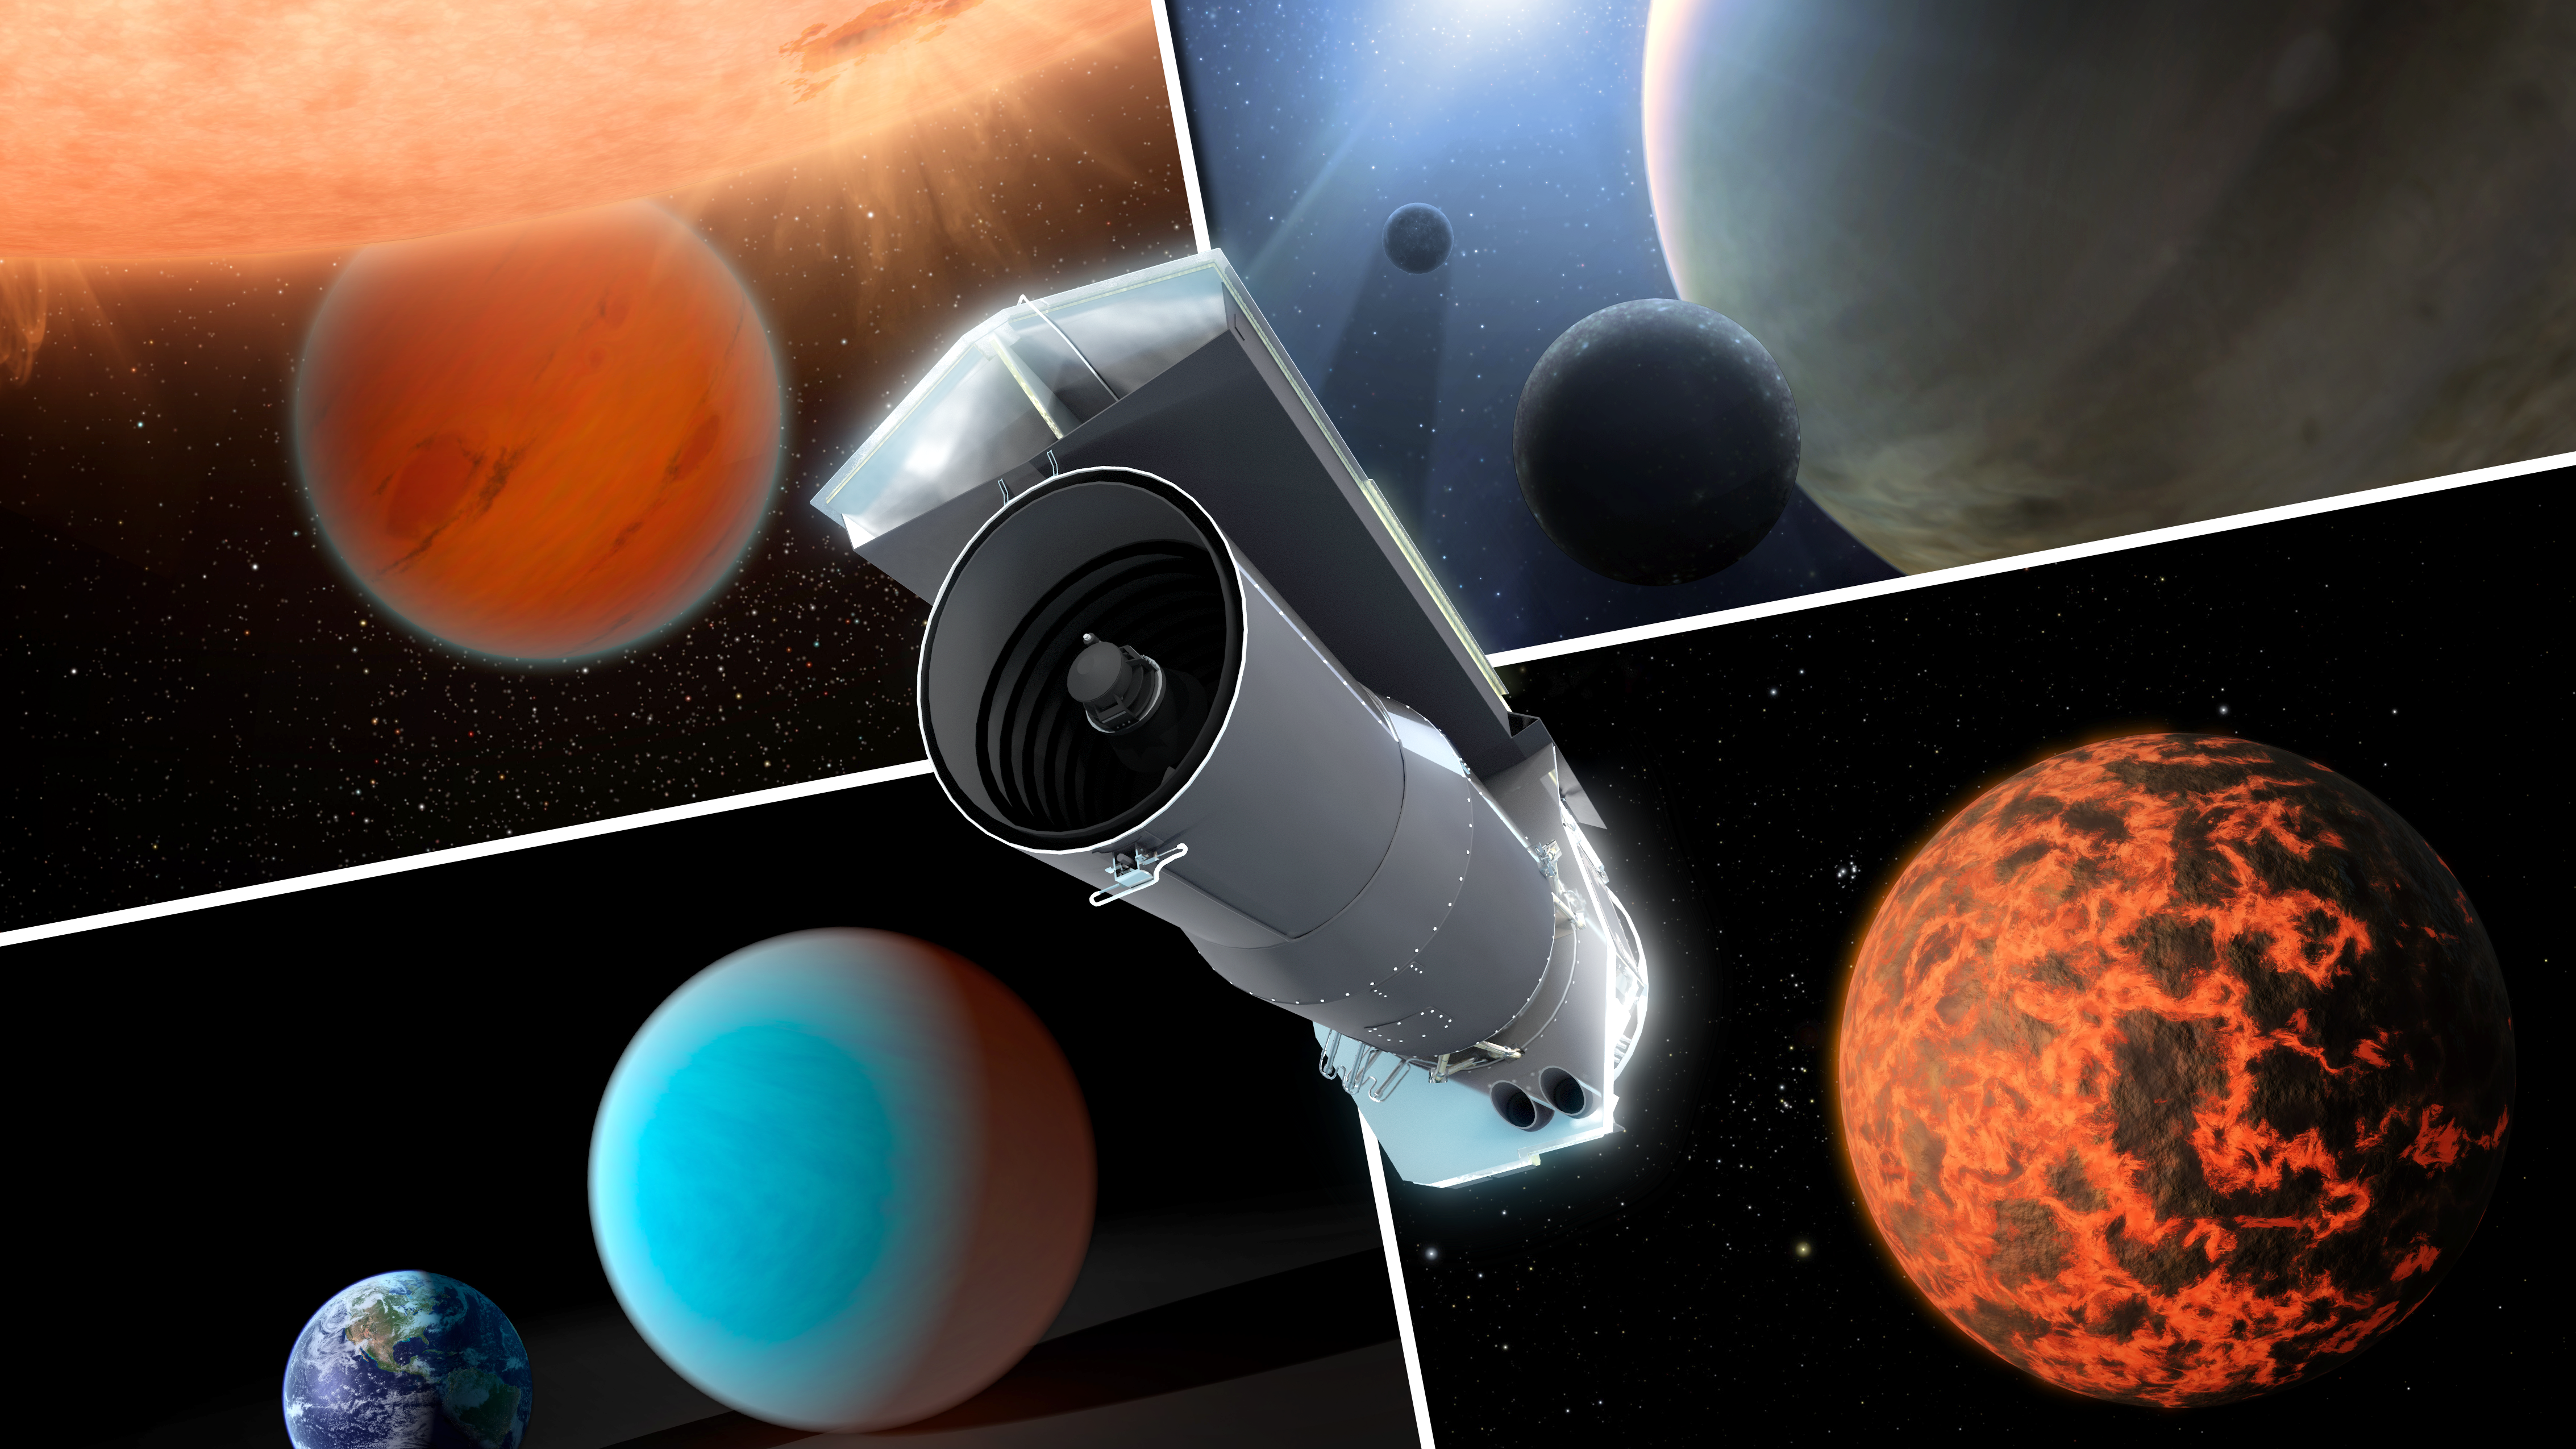

Spitzer Trains Its Eyes on Exoplanets

Over its ten years in space, NASA's Spitzer Space Telescope has evolved into a premier tool for studying exoplanets. The engineers and scientists behind Spitzer did not have this goal in mind when they designed the observatory back in the 1990s. But thanks to its extraordinary stability, and a series of engineering reworks after launch, Spitzer now has observational powers far beyond its original limits and expectations.

This artist's concept shows Spitzer surrounded by examples of exoplanets the telescope has examined.

Credit: NASA/JPL-Caltech